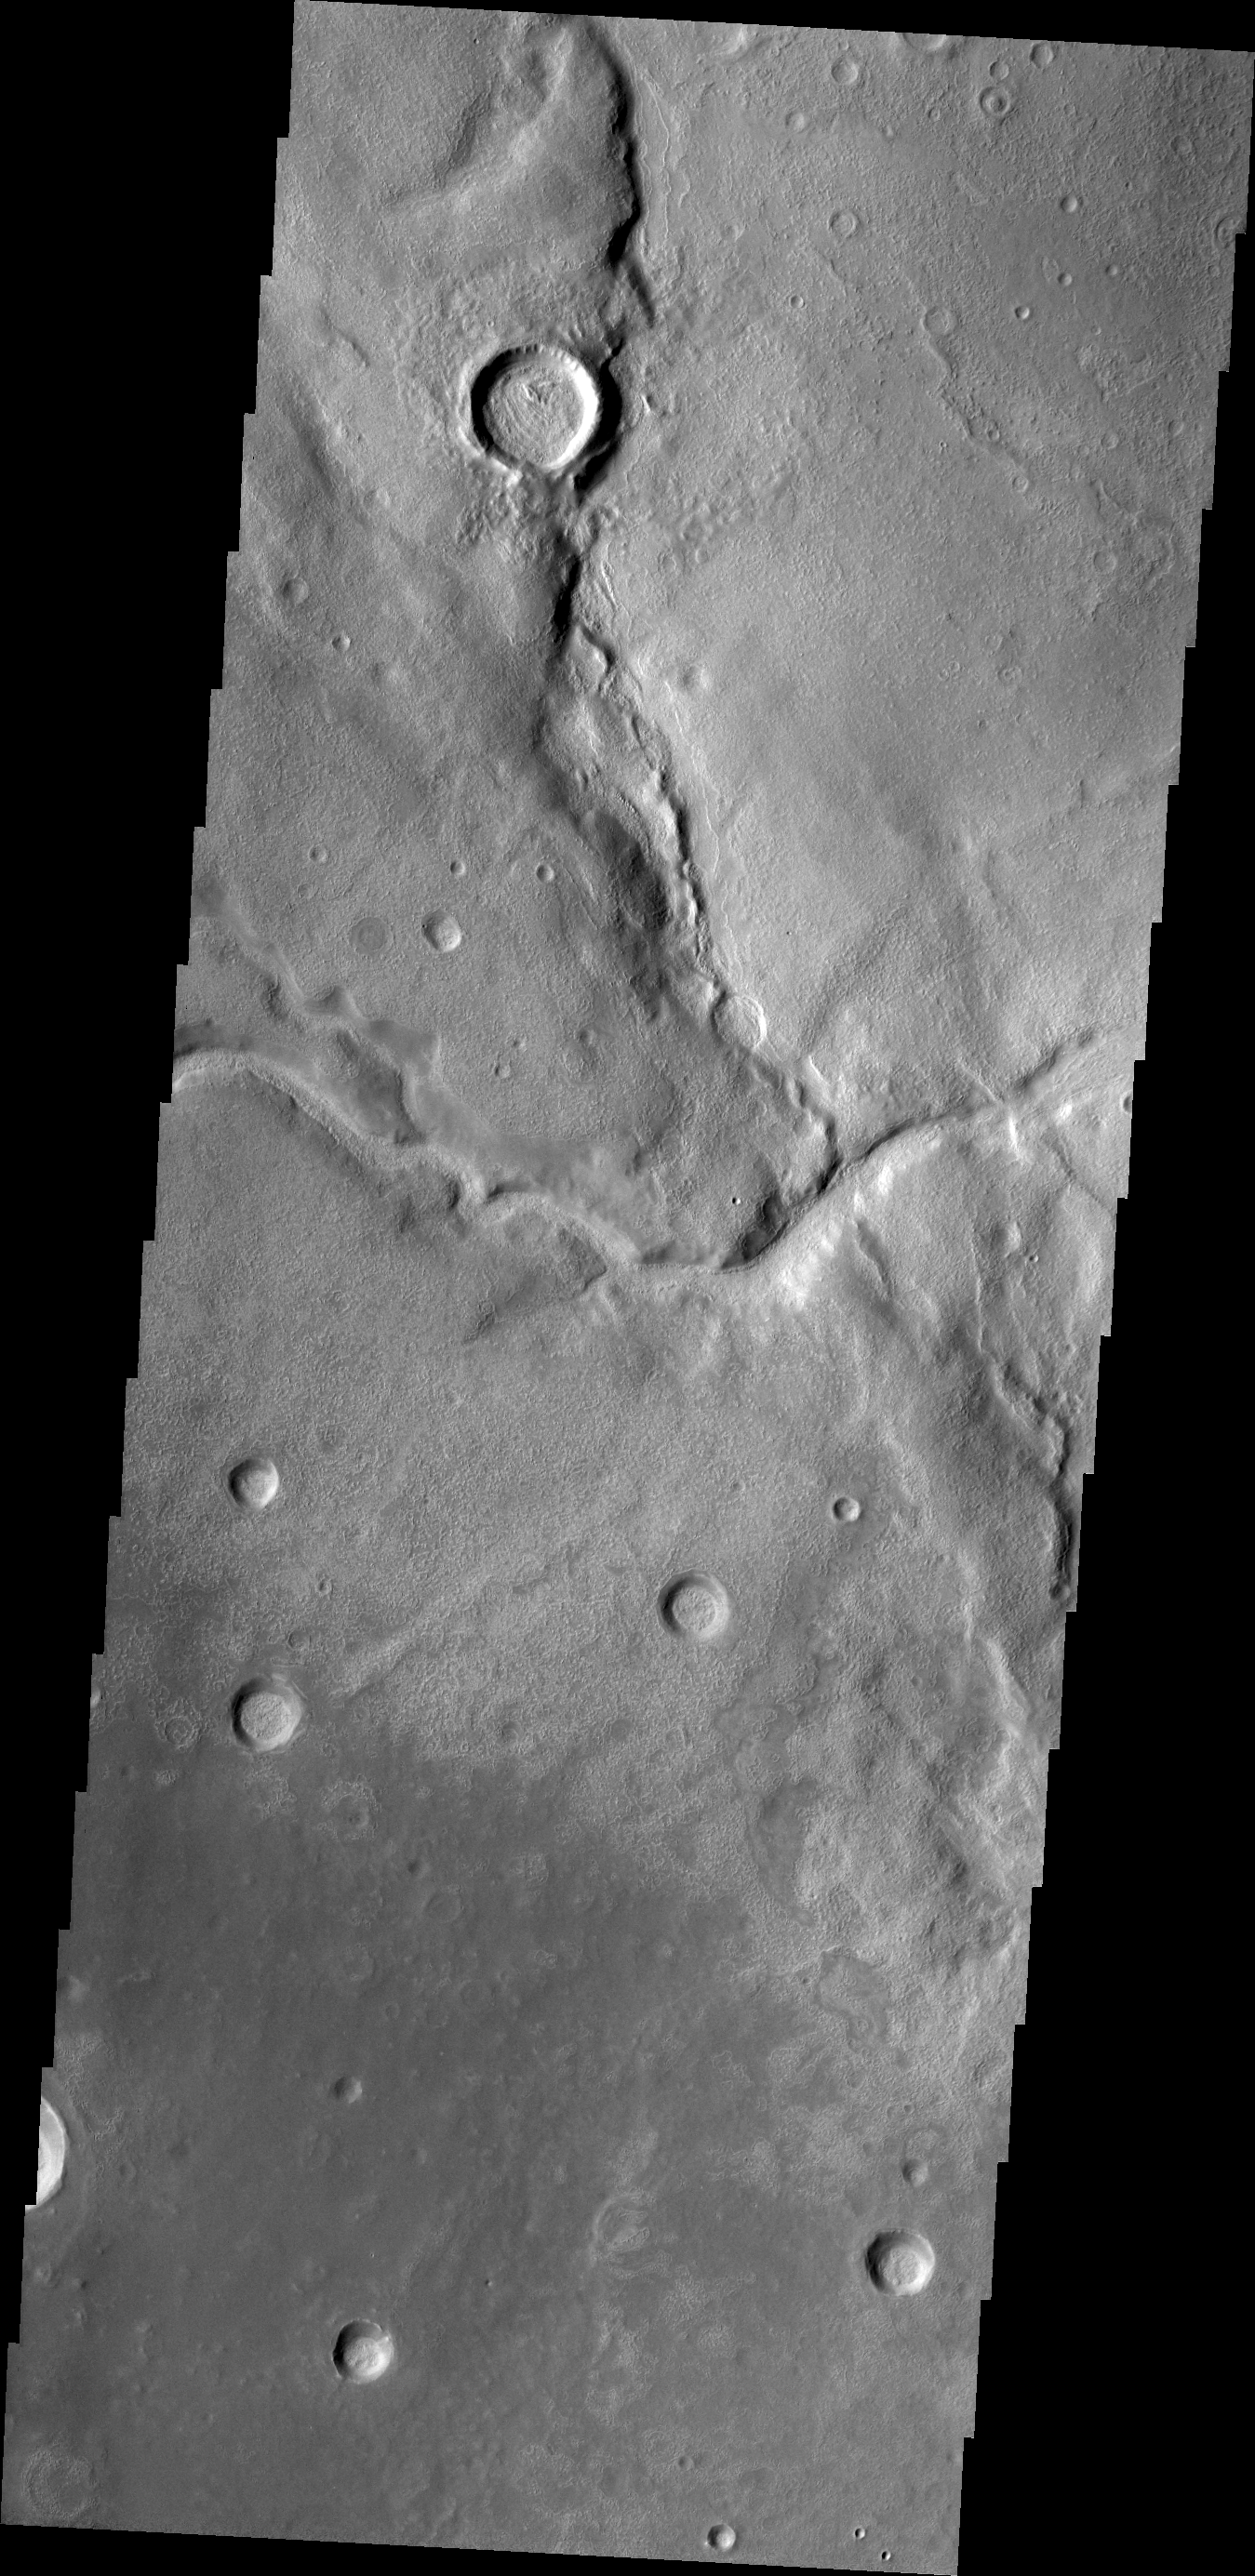

Channel in Terra Sabaea

This unnamed channel is west of Flammarion Crater in Terra Sabaea.

Credit: NASA/JPL/ASU